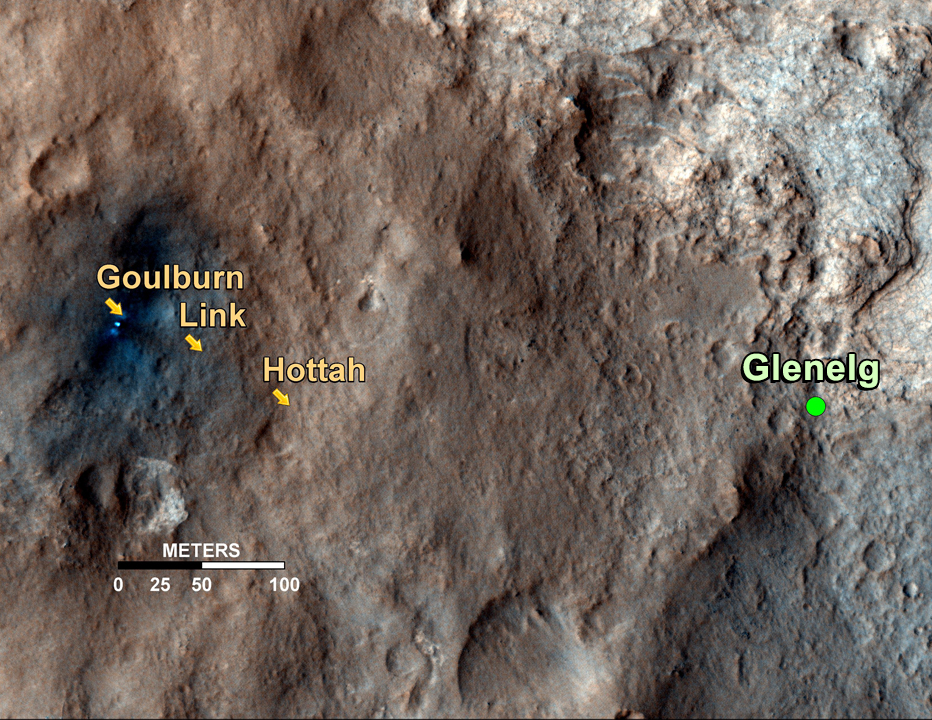

Curiosity’s Roadside Discoveries

This map shows the path on Mars of NASA’s Curiosity rover toward Glenelg, an area where three terrains of scientific interest converge. Arrows mark geological features encountered so far that led to the discovery of what appears to be an ancient Martian streambed. The first site, dubbed Goulburn, is an area where the thrusters from the rover’s descent stage blasted away a layer of loose material, exposing bedrock underneath. Goulburn gave scientists a hint that water might have transported the pebbly sandstone material making up the outcrop. The second feature, a naturally exposed rock outcrop named Link, stood out to the science team for its embedded, rounded gravel pieces. Such rounded shapes are strong evidence of water transport. The final feature, another naturally exposed rock outcrop named Hottah, offered the most compelling evidence yet of an ancient stream, as it contains abundant rounded pebbles. The grain sizes are also an important part of the evidence for water: the rounded pebbles, which are up to 1.6 inches (4 centimeters) in size, are too large to have been transported by wind.

The image used for the map is from an observation of the landing site by the High Resolution Imaging Science Experiment (HiRISE) instrument on NASA’s Mars Reconnaissance Orbiter.

JPL manages the Mars Science Laboratory/Curiosity for NASA’s Science Mission Directorate in Washington. The rover was designed, developed and assembled at JPL, a division of the California Institute of Technology in Pasadena.

Credit: NASA/JPL-Caltech/Univ. of Arizona